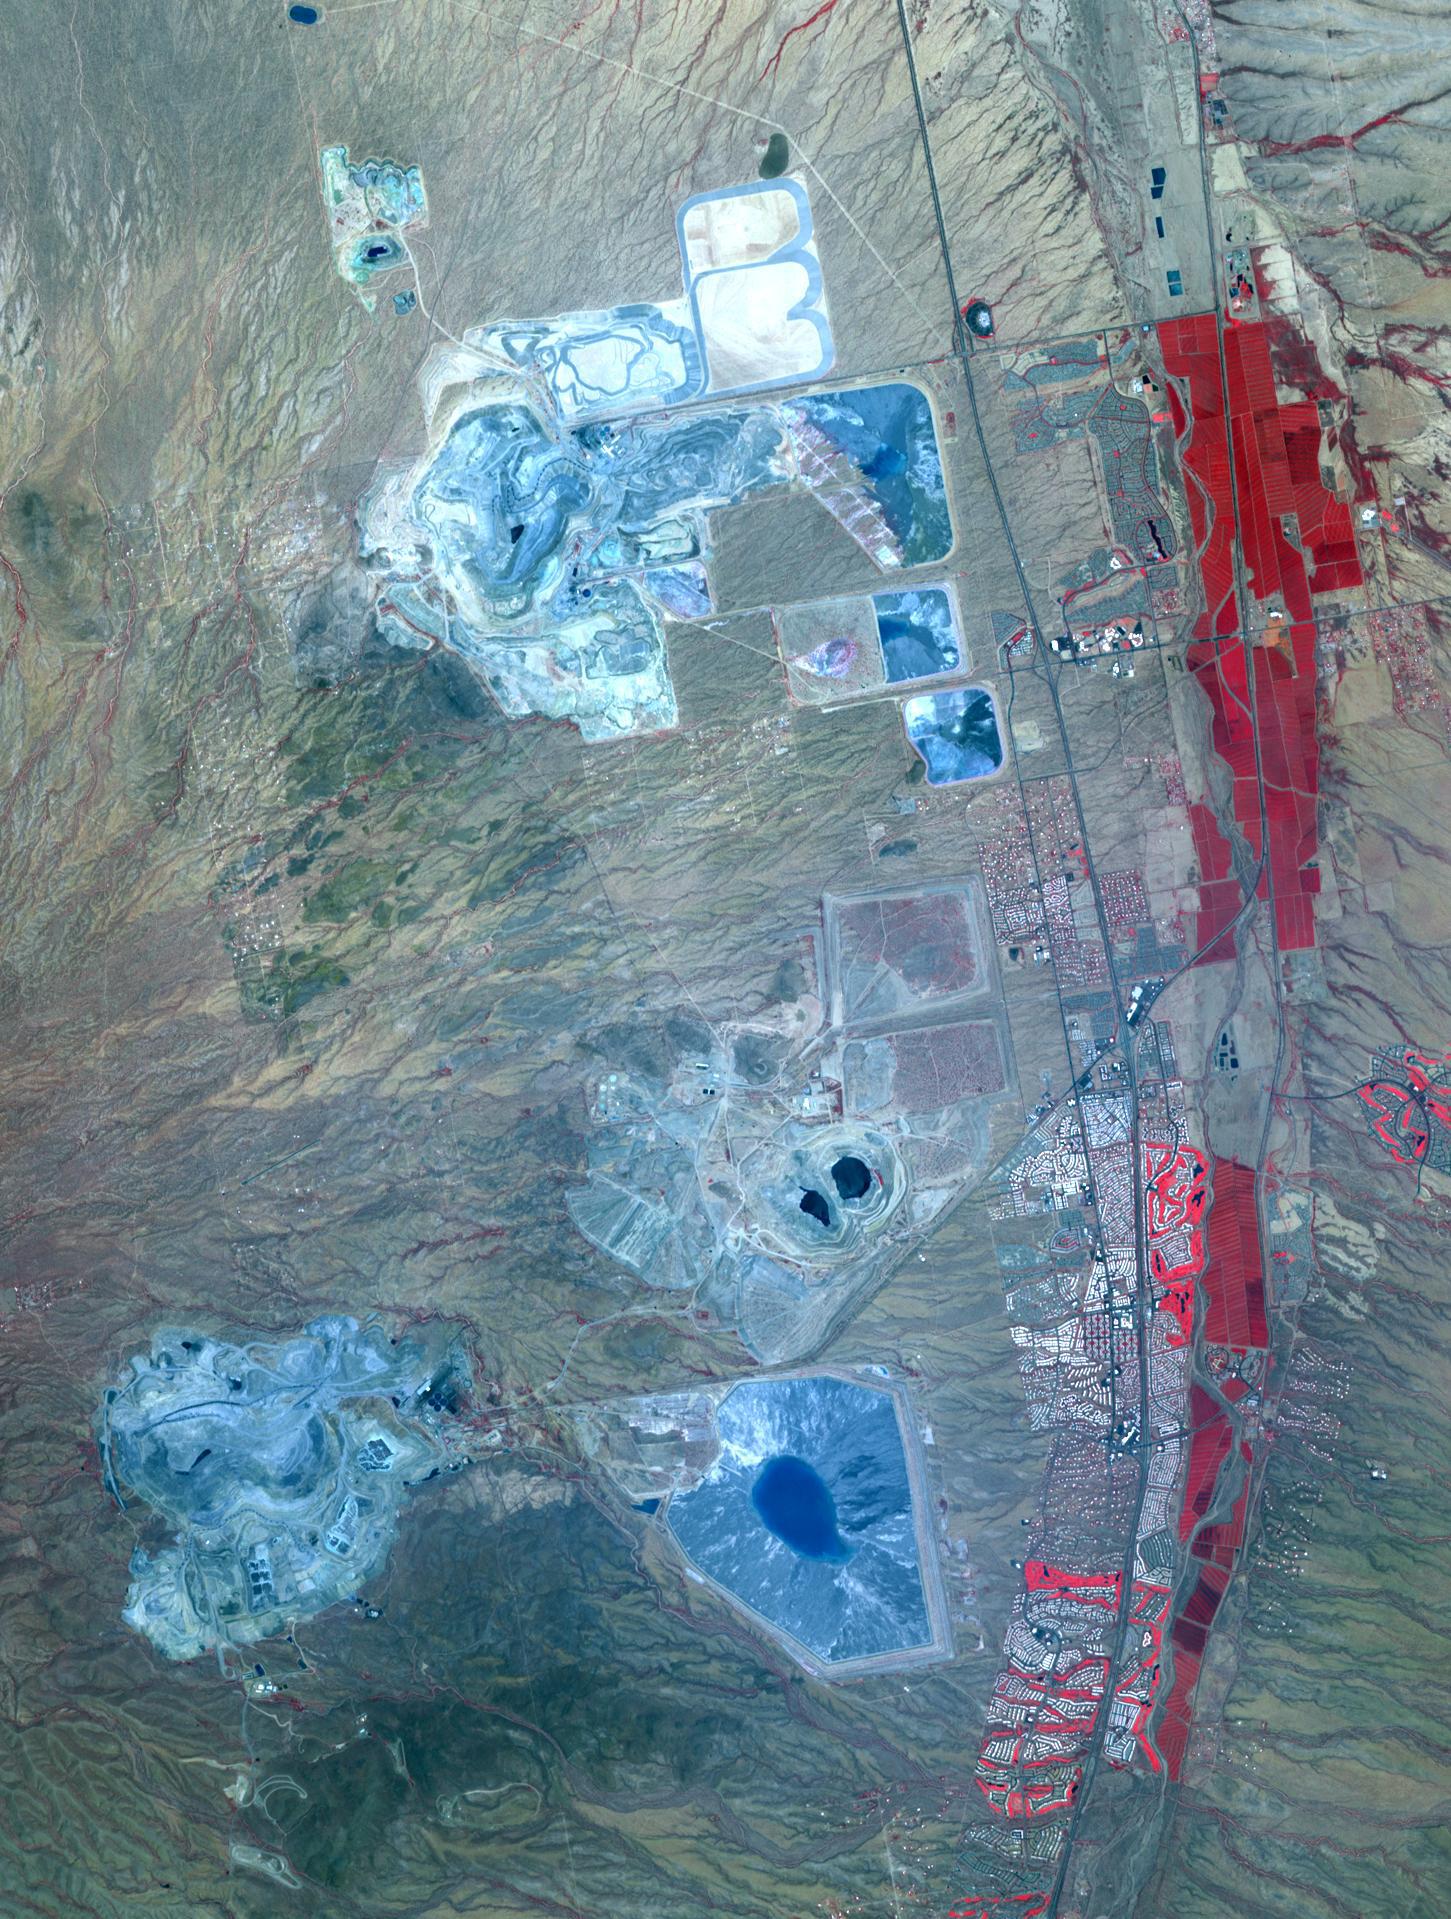

Arizona Copper

Arizona produces 60% of the total copper mined in the US; in 2007, 750,000 tons of copper came out of the state. One of the major mining districts is located about 30 km south of Tucson. Starting around 1950, open-pit mining replaced underground operations, and the ASARCO-Mission complex, Twin Buttes, and Sierrita mines became large open pit operations. Accompanying copper mineralization, silver, molybdenum, zinc, lead and gold are extracted. In addition to the pits themselves, enormous leach ponds and tailings piles surround the pits. The image was acquired May 31, 2012, covers an area of 22 by 28 km, and is located at 31.9 degrees north, 111 degrees west. With its 14 spectral bands from the visible to the thermal infrared wavelength region and its high spatial resolution of 15 to 90 meters (about 50 to 300 feet), ASTER images Earth to map and monitor the changing surface of our planet. ASTER is one of five Earth-observing instruments launched Dec. 18, 1999, on Terra. The instrument was built by Japan's Ministry of Economy, Trade and Industry. A joint U.S./Japan science team is responsible for validation and calibration of the instrument and data products. The broad spectral coverage and high spectral resolution of ASTER provides scientists in numerous disciplines with critical information for surface mapping and monitoring of dynamic conditions and temporal change. Example applications are: monitoring glacial advances and retreats; monitoring potentially active volcanoes; identifying crop stress; determining cloud morphology and physical properties; wetlands evaluation; thermal pollution monitoring; coral reef degradation; surface temperature mapping of soils and geology; and measuring surface heat balance. The U.S. science team is located at NASA's Jet Propulsion Laboratory, Pasadena, Calif. The Terra mission is part of NASA's Science Mission Directorate, Washington, D.C.

Credit: NASA/GSFC/METI/ERSDAC/JAROS, and U.S./Japan ASTER Science Team